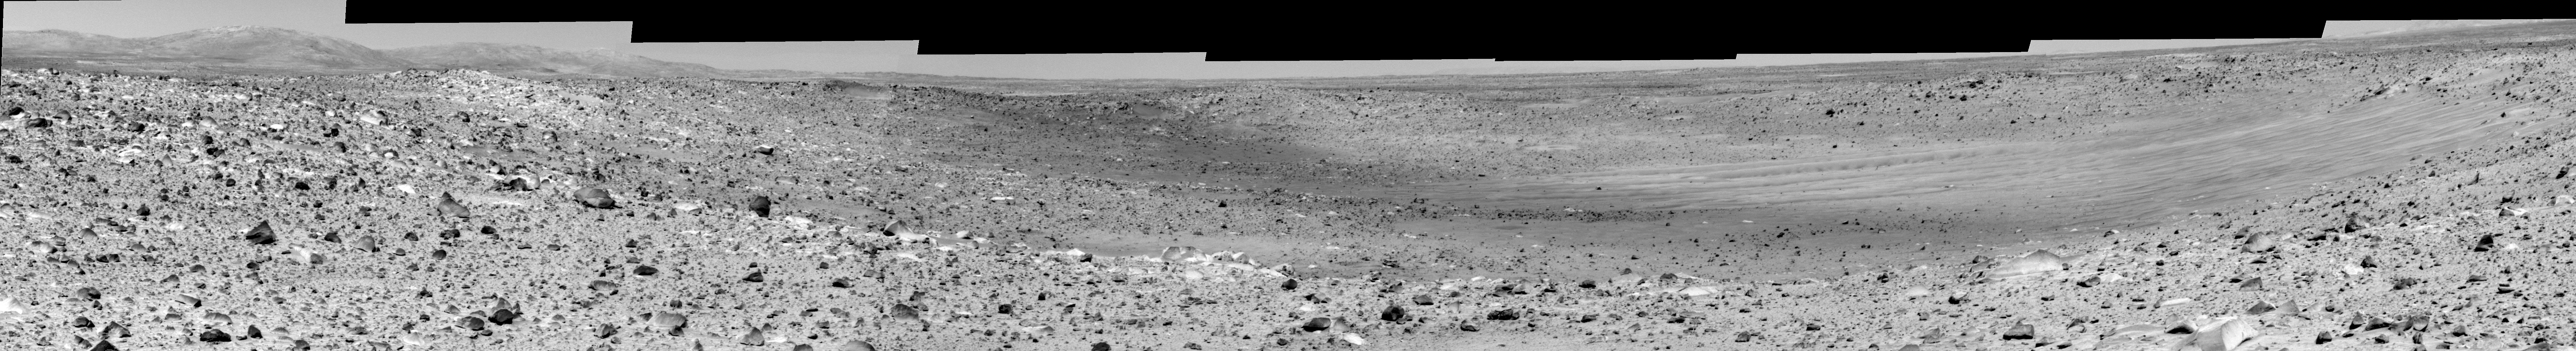

Things Aren’t Always What They Seem

This mosaic was assembled from images taken by the panoramic camera on the Mars Exploration Rover Spirit at a region dubbed “site 31.” Spirit is looking at “Missoula Crater.” From orbit, the features within the crater appeared to be ejecta from the younger “Bonneville Crater,” but Spirit’s closer look revealed wind-blown drift deposits, not ejecta, within Missoula Crater.

Credit: NASA/JPL/Cornell